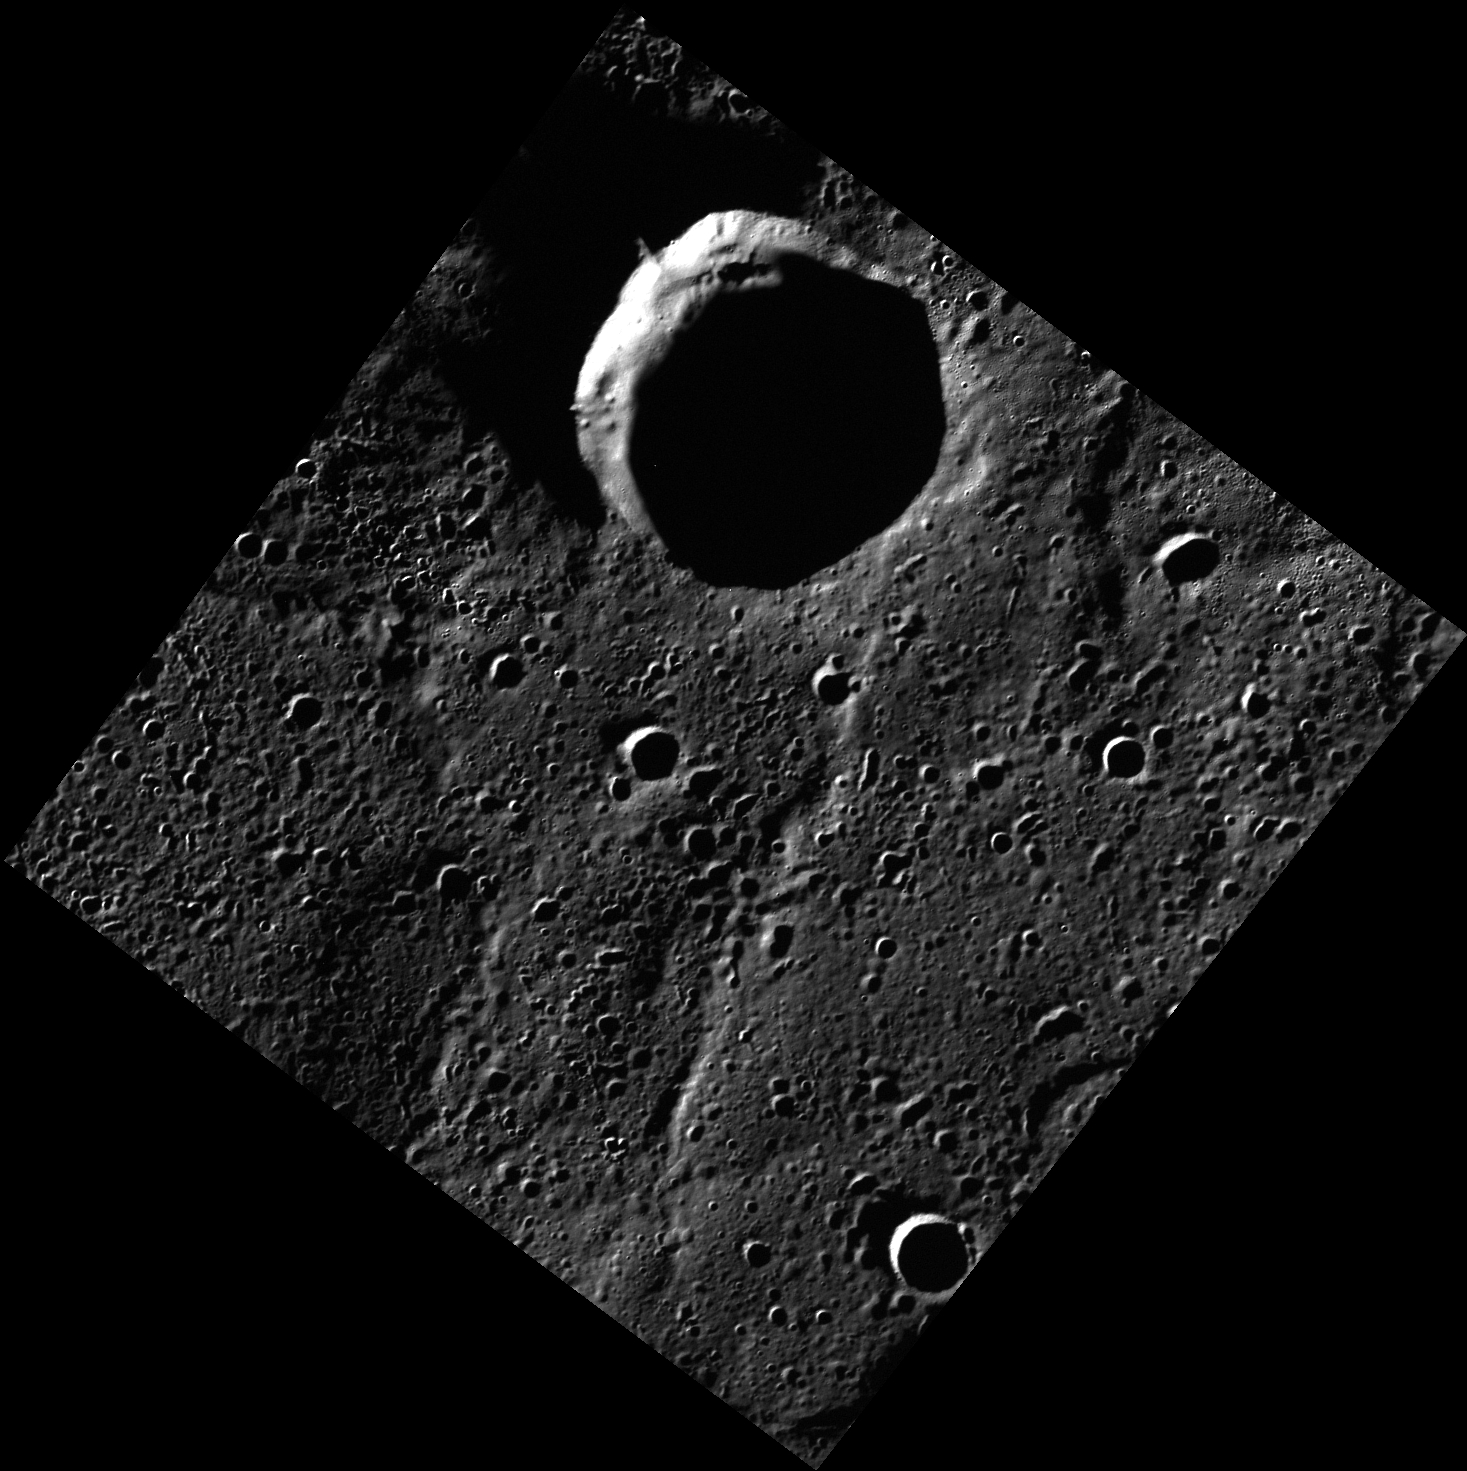

All Quiet on the Northern Front

Today’s image features Remarque crater, recently named for German author Erich Maria Remarque (1898-1970), most famous for his novel ‘All Quiet on the Western Front’. Remarque is located near Mercury’s north pole, and, based on radar images acquired from Earth, it may contain icy deposits.

This image was acquired as part of MDIS’s high-resolution 3-color imaging campaign. The map produced from this campaign complements the 8-color base map (at an average resolution of 1 km/pixel) acquired during MESSENGER’s primary mission by imaging Mercury’s surface in a subset of the color filters at the highest resolution possible. The three narrow-band color filters are centered at wavelengths of 430 nm, 750 nm, and 1000 nm, and image resolutions generally range from 100 to 400 meters/pixel in the northern hemisphere.

Date acquired: July 25, 2012
Image Mission Elapsed Time (MET): 251746026
Image ID: 2268716
Instrument: Wide Angle Camera (WAC) of the Mercury Dual Imaging System (MDIS)
WAC filter: 7 (748 nanometers)
Center Latitude: 84.37°
Center Longitude: 352.7° E
Resolution: 70 meters/pixel
Scale: Remarque crater is 25.9 km (16.1 mi.) in diameter.
Incidence Angle: 86.6°
Emission Angle: 11.2°
Phase Angle: 86.6°

The MESSENGER spacecraft is the first ever to orbit the planet Mercury, and the spacecraft’s seven scientific instruments and radio science investigation are unraveling the history and evolution of the Solar System’s innermost planet. MESSENGER acquired over 150,000 images and extensive other data sets. MESSENGER is capable of continuing orbital operations until early 2015.

For information regarding the use of images, see the MESSENGER image use policy.

Credit: NASA/Johns Hopkins University Applied Physics Laboratory/Carnegie Institution of Washington